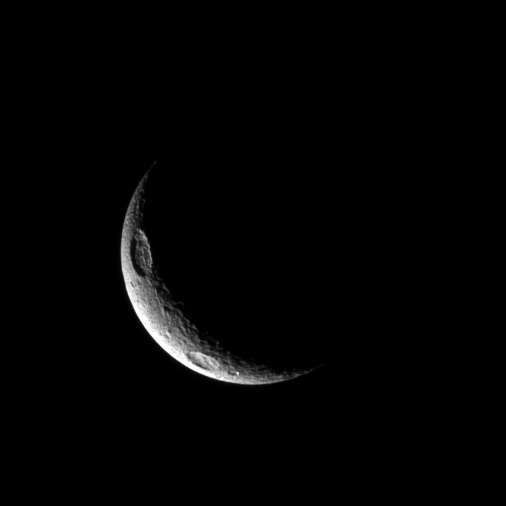

Greek Drama

A crescent of Tethys displays two of the moon’s large craters.

Penelope Crater can be seen at the top left. Antinous Crater is in the bottom left, in the far southern latitudes. Features on Tethys are named after characters and places from Homer’s Greek epics. See PIA08149 to learn more.

This view looks toward the south pole of Tethys. The pole lies on the dark side of the terminator to the lower right of the crescent of light. Lit terrain seen here is on trailing hemisphere of Tethys (1,062 kilometers, or 660 miles across).

The image was taken in visible light with the Cassini spacecraft narrow-angle camera on Jan. 9, 2010. The view was acquired at a distance of approximately 663,000 kilometers (412,000 miles) from Tethys and at a Sun-Tethys-spacecraft, or phase, angle of 135 degrees. Image scale is 4 kilometers (2 miles) per pixel.

The Cassini-Huygens mission is a cooperative project of NASA, the European Space Agency and the Italian Space Agency. The Jet Propulsion Laboratory, a division of the California Institute of Technology in Pasadena, manages the mission for NASA’s Science Mission Directorate, Washington, D.C. The Cassini orbiter and its two onboard cameras were designed, developed and assembled at JPL. The imaging operations center is based at the Space Science Institute in Boulder, Colo.

Credit: NASA/JPL/Space Science Institute